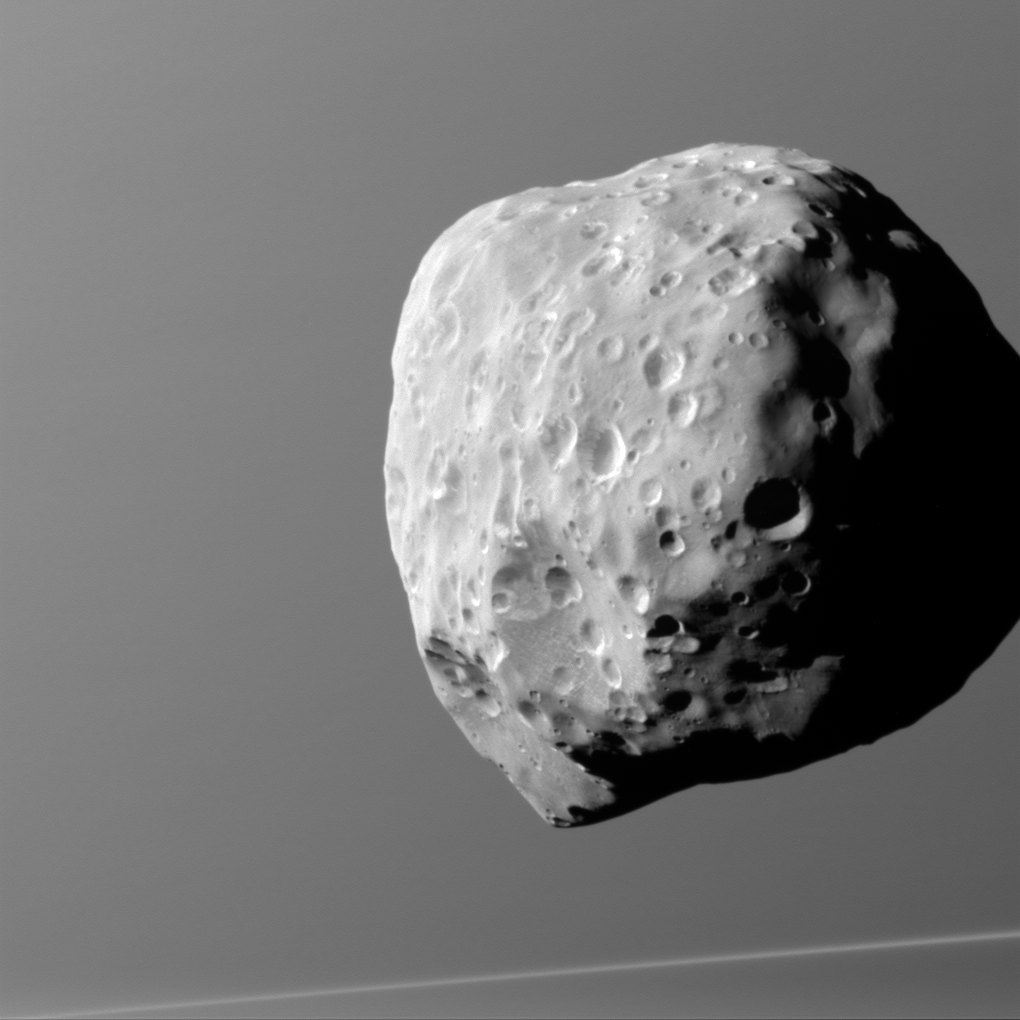

Hard Knock Life

Life is hard for a little moon. Epimetheus, seen here with Saturn in the background, is lumpy and misshapen, thanks in part to its size and formation process. Epimetheus did not form with all of those craters in place — rather, bombardment over the eons has left this tiny moon’s surface heavily pitted.

Epimetheus (70 miles or 113 kilometers across) is too small to have sufficient self-gravity to form itself into a round shape, and it has too little internal heat to sustain ongoing geological activity. Thus, its battered shape provides hints about its formation, and the myriad craters across its surface bear testament to the impacts it has suffered over its long history.

North on Epimetheus is up and rotated 5 degrees to the left. The image was taken in visible light with the Cassini spacecraft narrow-angle camera on Dec. 6, 2015.

The view was obtained at a distance of approximately 1,670 miles (2,690 kilometers) from Epimetheus. Image scale on Epimetheus is 520 feet (160 meters) per pixel.

The Cassini mission is a cooperative project of NASA, ESA (the European Space Agency) and the Italian Space Agency. The Jet Propulsion Laboratory, a division of the California Institute of Technology in Pasadena, manages the mission for NASA’s Science Mission Directorate, Washington. The Cassini orbiter and its two onboard cameras were designed, developed and assembled at JPL. The imaging operations center is based at the Space Science Institute in Boulder, Colorado.

Credit: NASA/JPL-Caltech/Space Science Institute